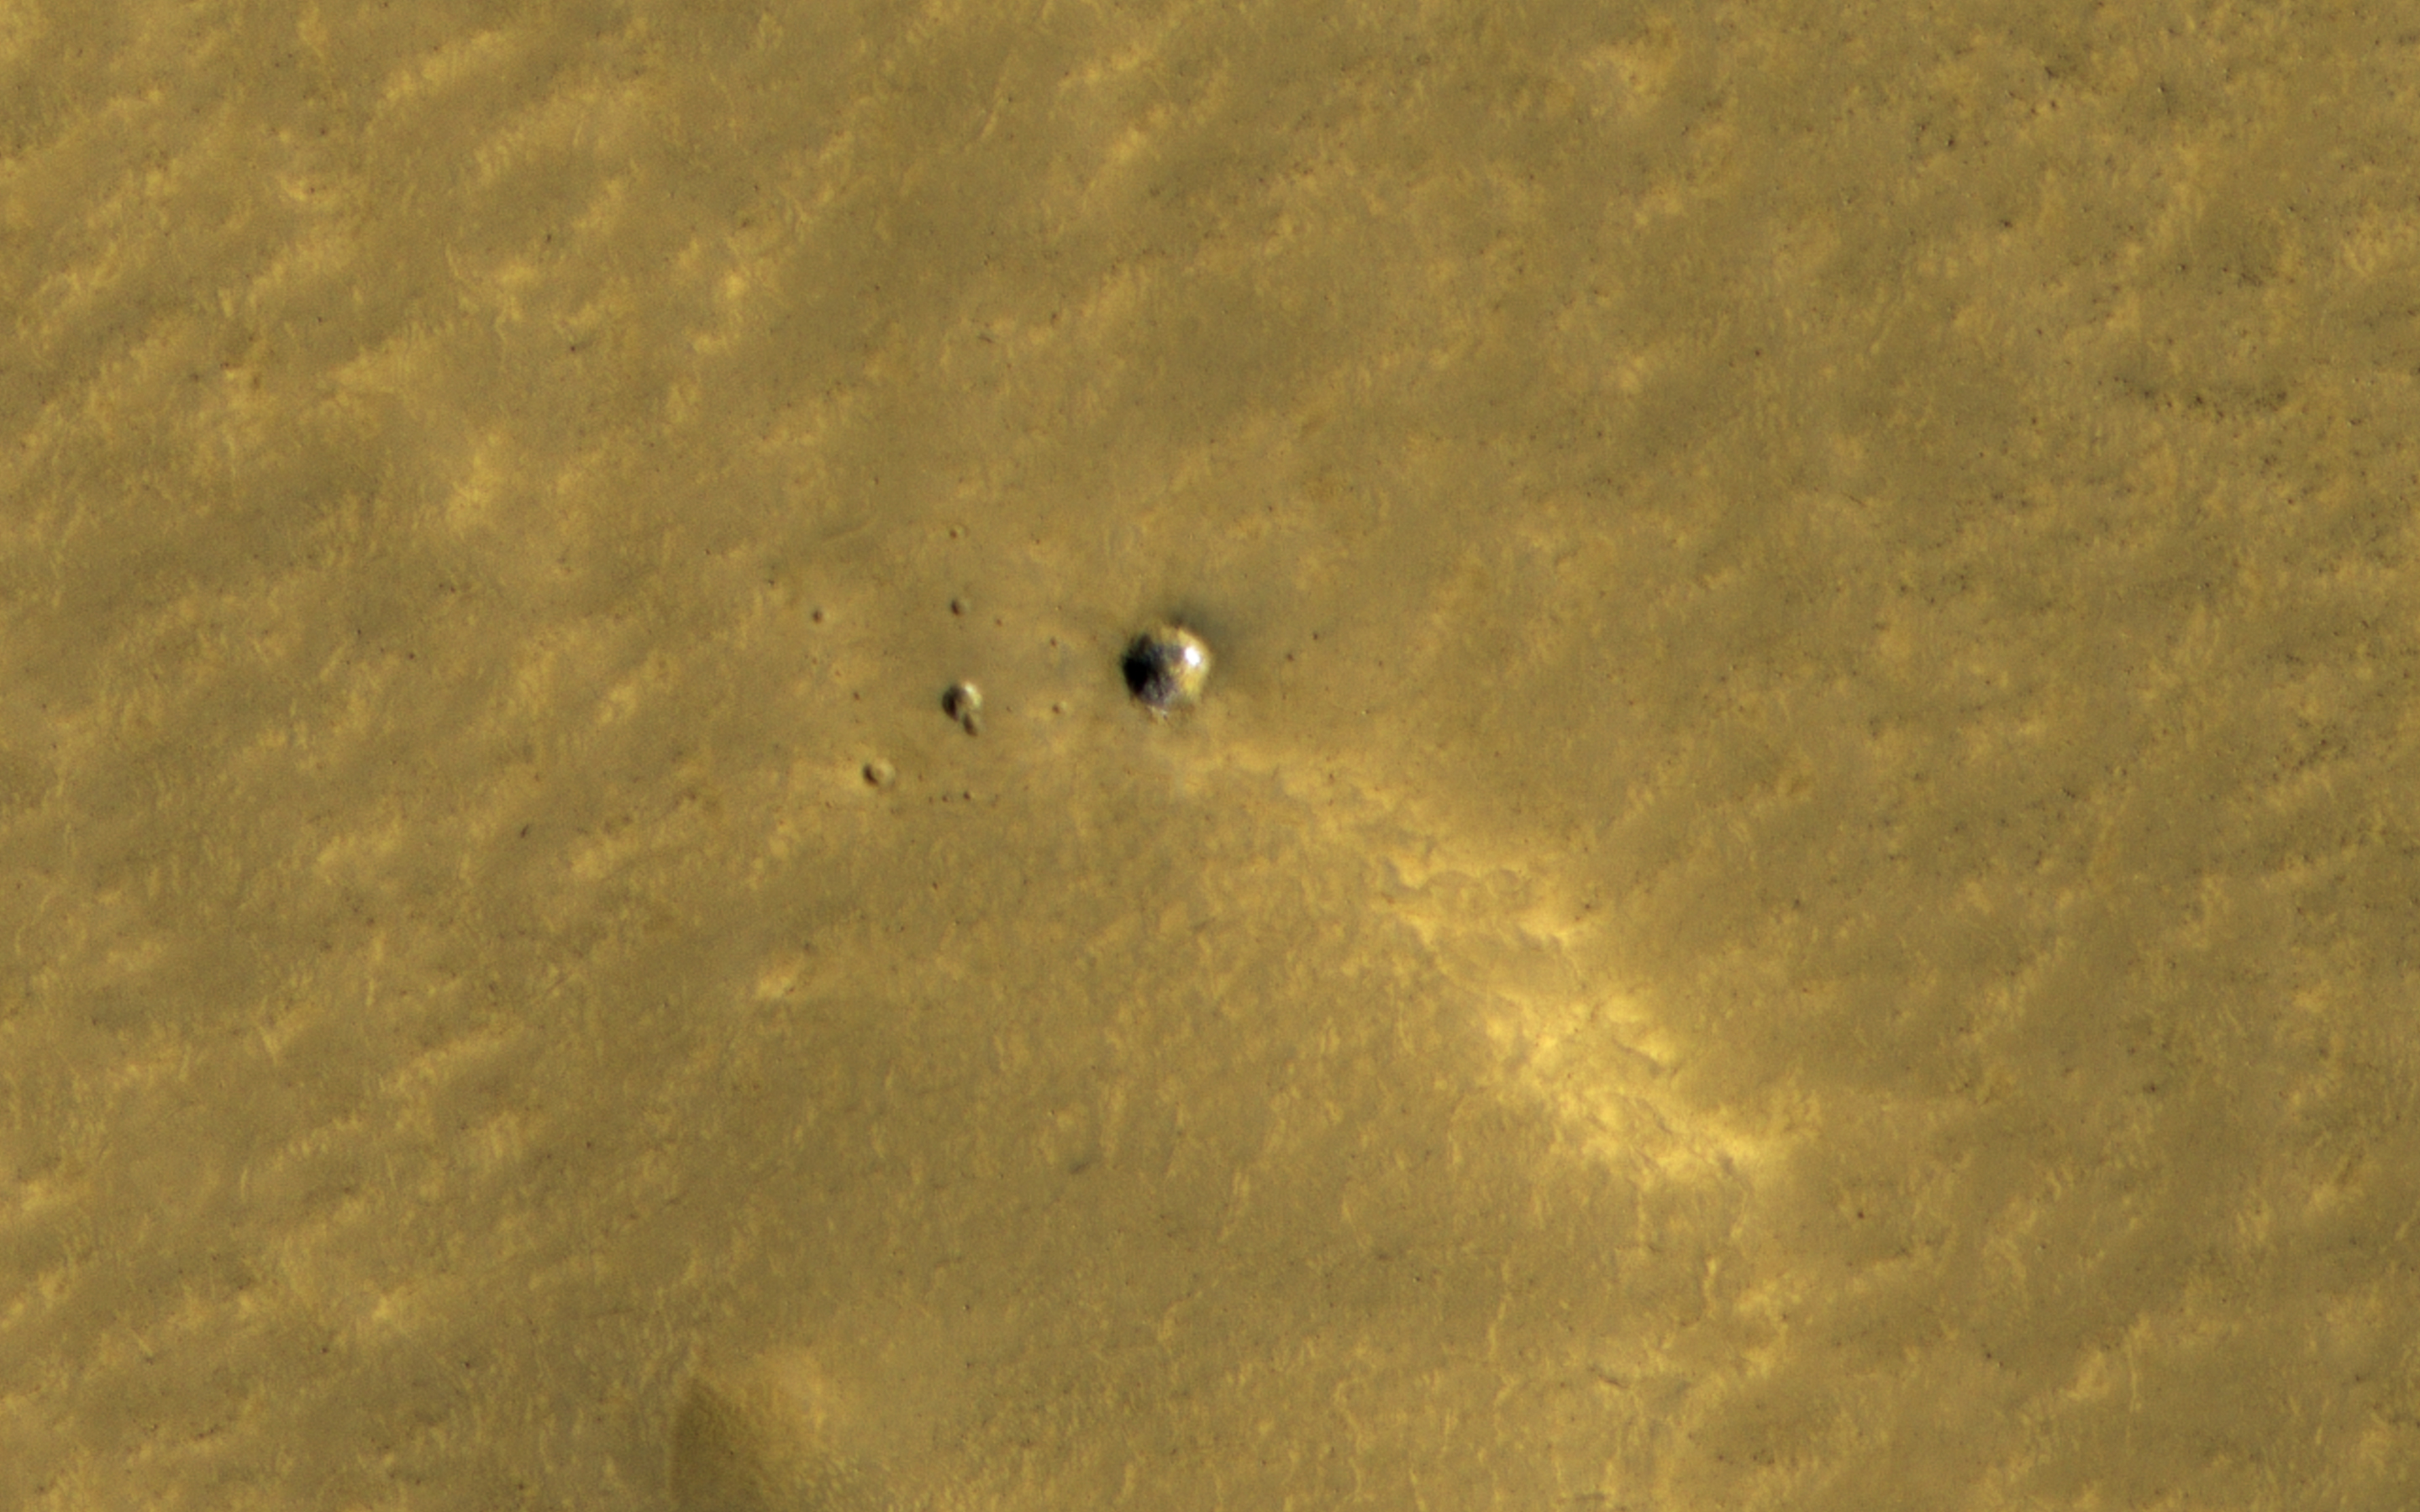

Long-lasting Ice in a Young Crater

The HiRISE and Context Camera instruments on the Mars Reconnaissance Orbiter have worked together to image many new impact craters that have formed within the last few years. At middle and high latitudes, these craters often dig up ice, which is initially bright and then fades away as it sublimates.

A small crater here was first seen by HiRISE in 2010, and some of the ice is still bright over a decade later. A theory suggests that many millimeters of ice should have been lost in that time. Since we can still see the ice, it must be very clean, without much dust or debris mixed in. How many changes can you spot?

The map is projected here at a scale of 25 centimeters (9.8 inches) per pixel. (The original image scale is 30.2 centimeters [11.9 inches] per pixel [with 1 x 1 binning] to 60.4 centimeters [23.8 inches] per pixel [with 2 x 2 binning]) North is up.

The University of Arizona, in Tucson, operates HiRISE, which was built by Ball Aerospace & Technologies Corp., in Boulder, Colorado. NASA’s Jet Propulsion Laboratory, a division of Caltech in Pasadena, California, manages the Mars Reconnaissance Orbiter Project for NASA’s Science Mission Directorate, Washington.

Credit: NASA/JPL-Caltech/University of Arizona